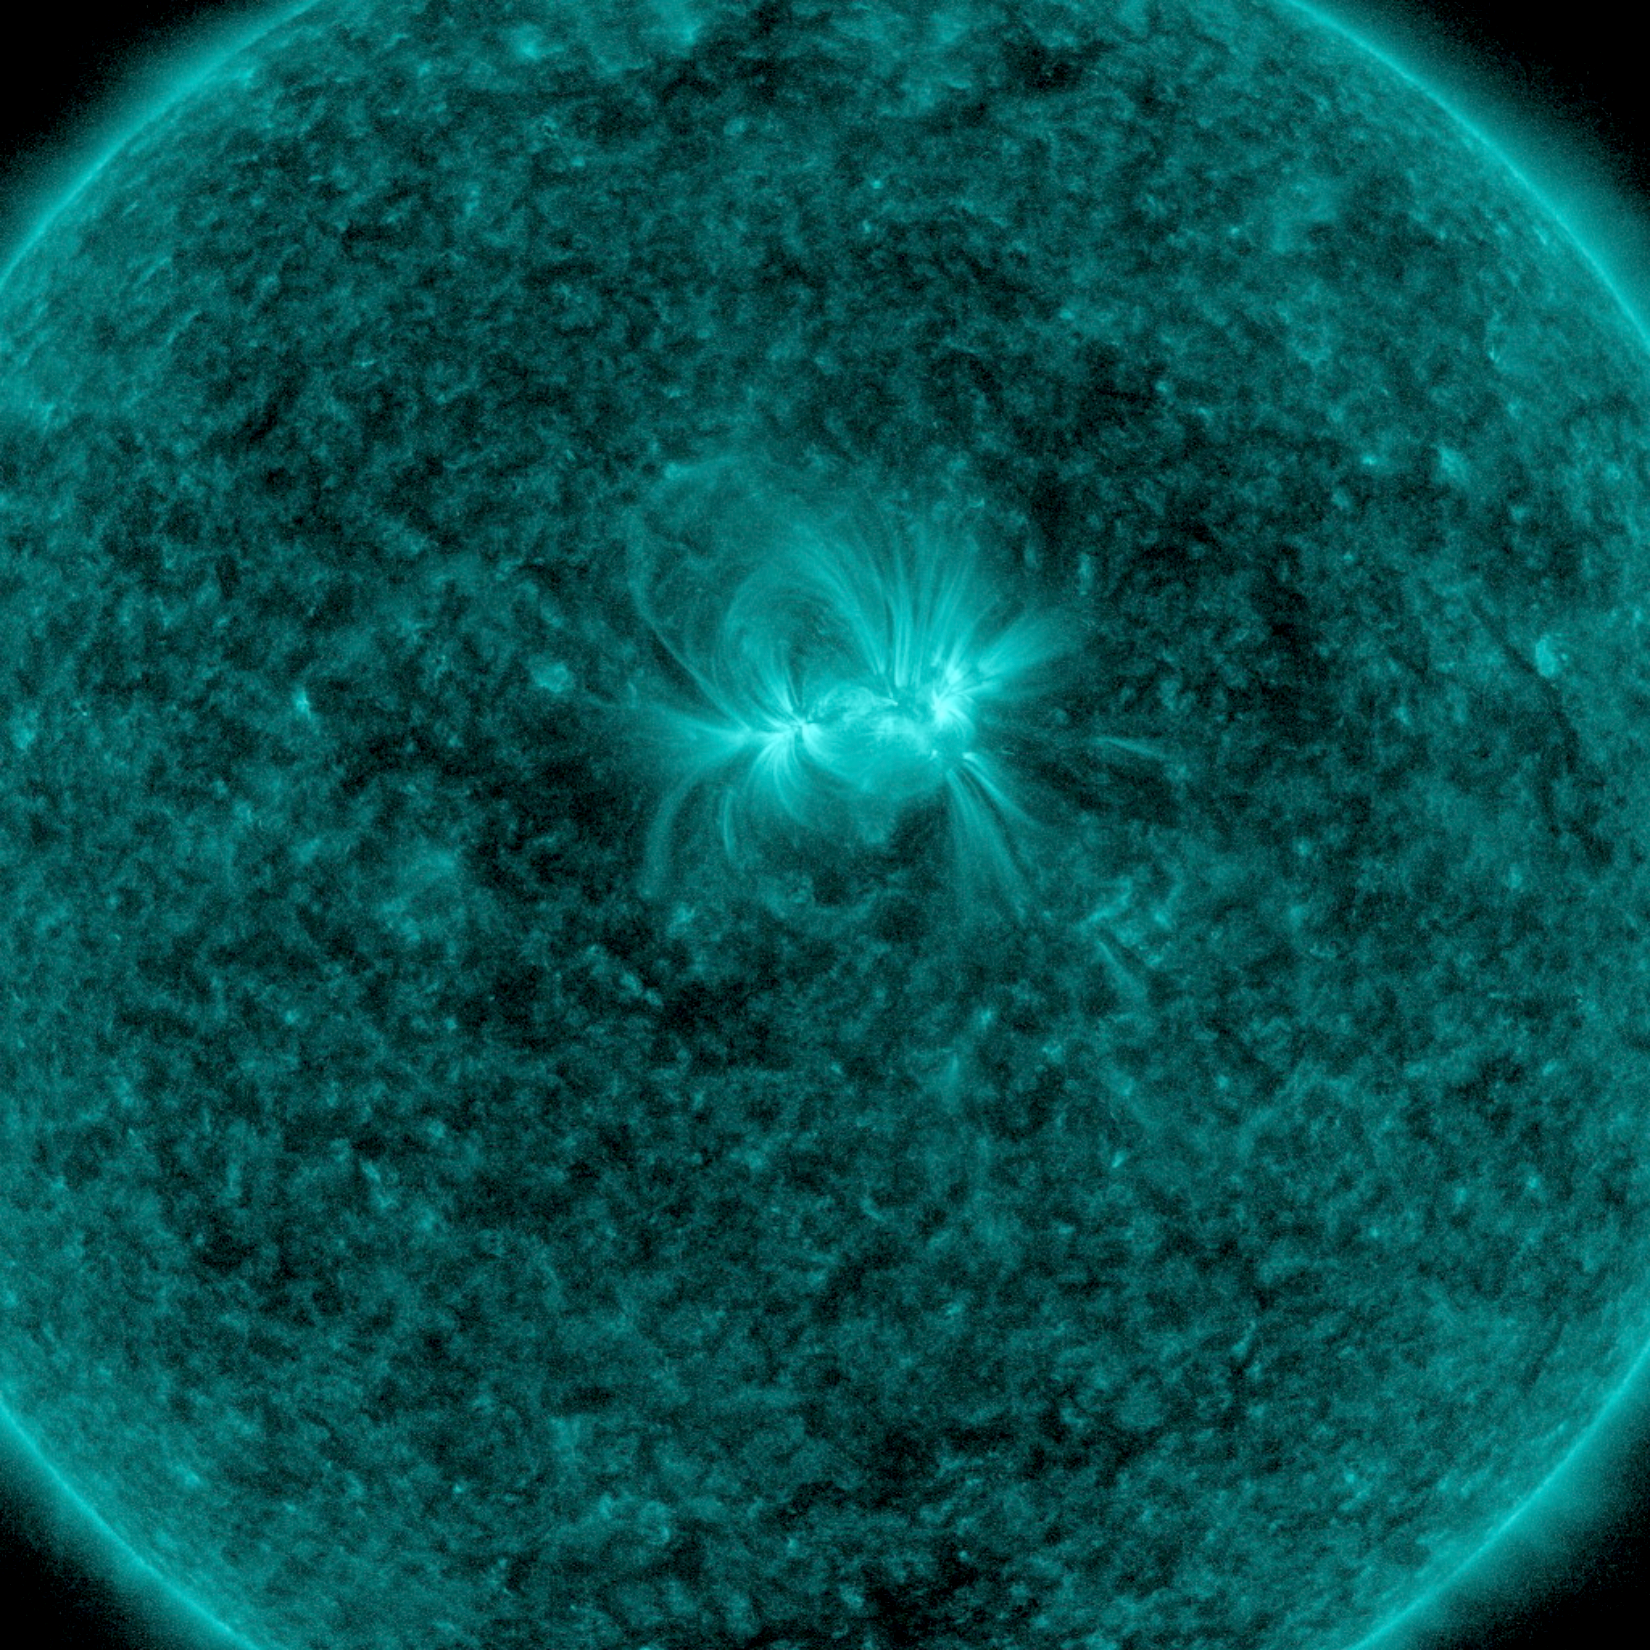

Tangled Up in Blue

The lone active region visible on the sun put on a fine display with its tangled magnetic field lines swaying and twisting above it (Apr. 24-26, 2018) when viewed in a wavelength of extreme ultraviolet light. The charged particles spinning along these field lines illuminate them. The region did not erupt with any significant solar storms, although it still might.

Movies
PIA22449_3day_AR_131_big.mp4
PIA22449_3day_AR_131_sm.mp4

SDO is managed by NASA’s Goddard Space Flight Center, Greenbelt, Maryland, for NASA’s Science Mission Directorate, Washington. Its Atmosphere Imaging Assembly was built by the Lockheed Martin Solar Astrophysics Laboratory (LMSAL), Palo Alto, California.

Credit: NASA/GSFC/Solar Dynamics Observatory